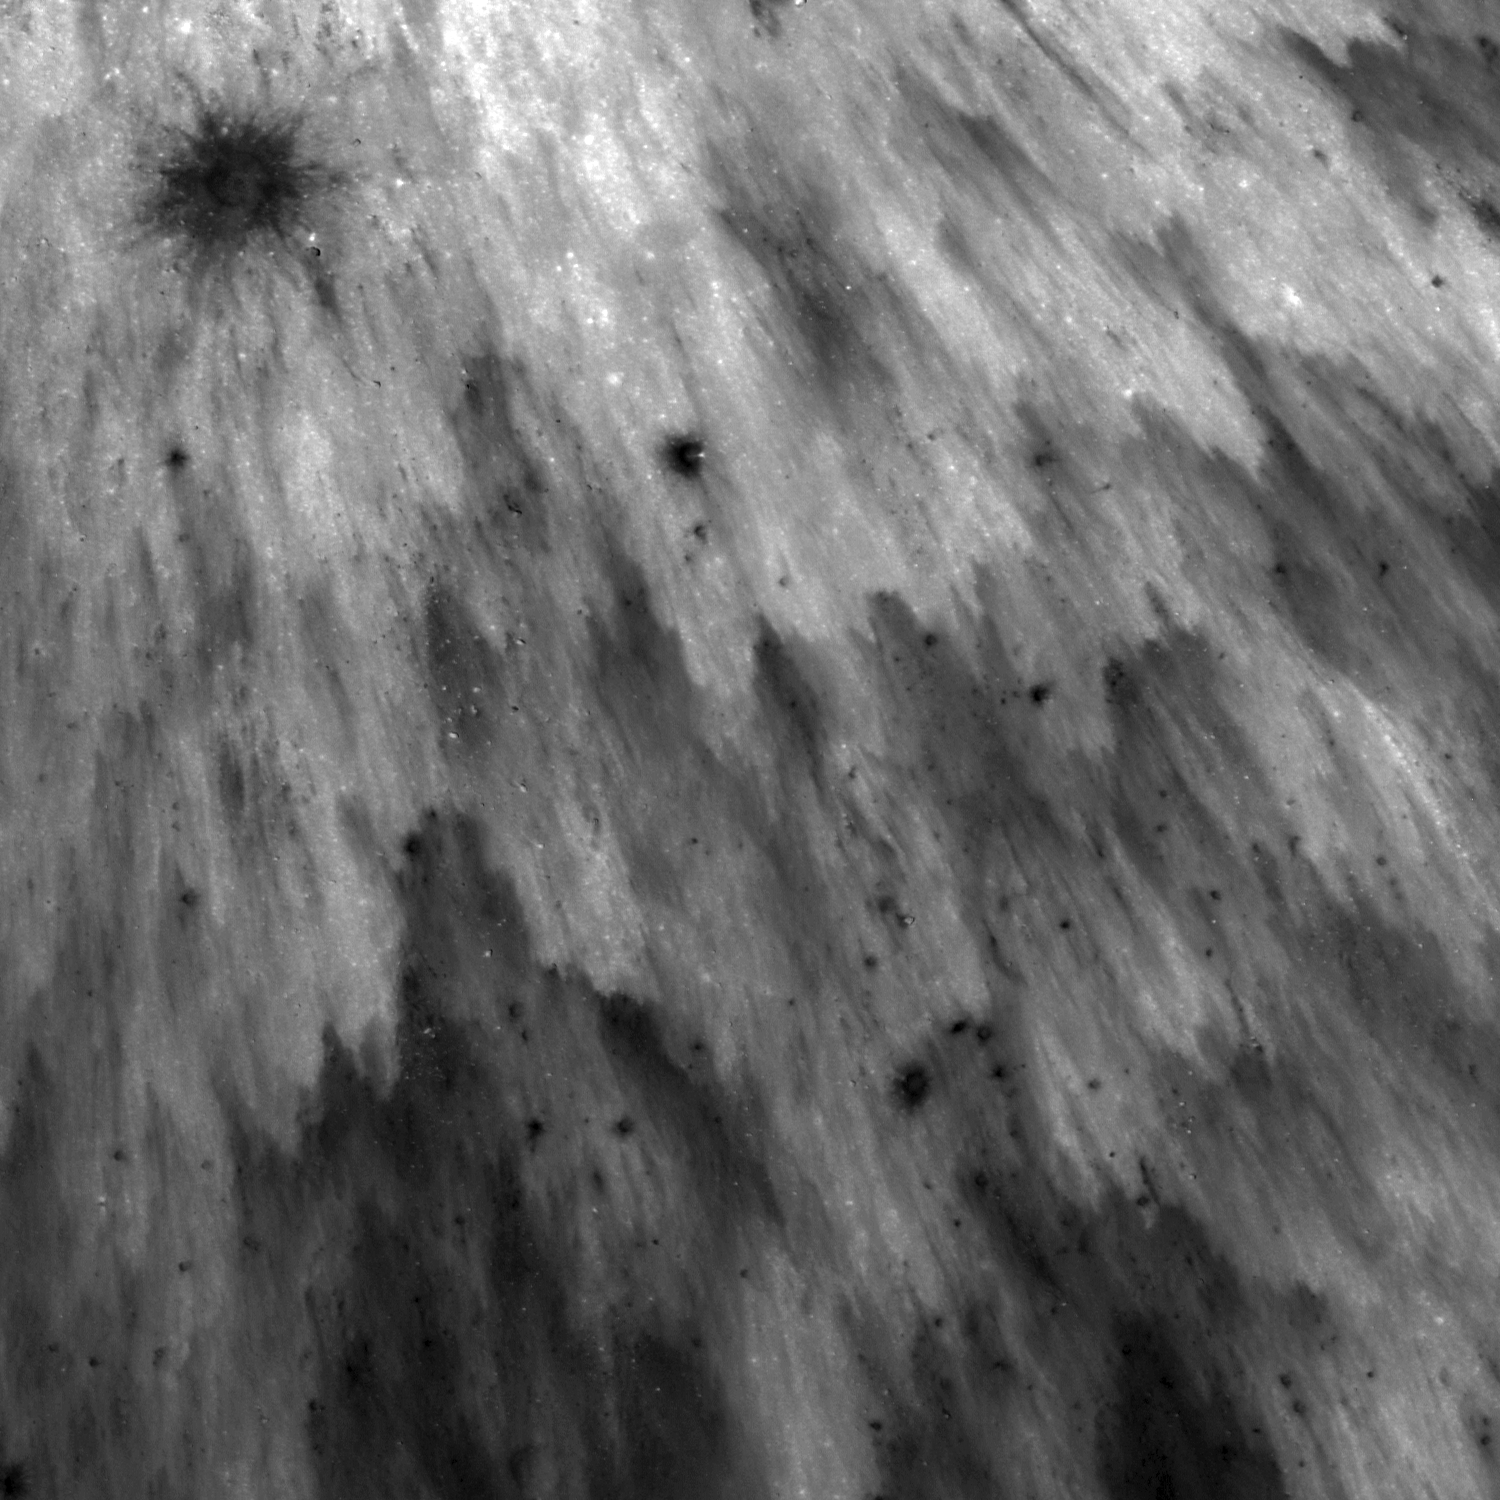

Action Shot

Fresh ejecta blanket of an unnamed 1 km diameter crater. Image number M154813223R, incidence angle 13°, image is 750 meters across.

This small crater displays a beautiful ejecta pattern resembling a starburst. Looking at this image you can almost imagine the shower of ejecta falling to the ground. The pattern formed out of high and low reflectance areas is due to the freshness of the ejecta. Notice in the second image that as you move away from the center of the crater, the overall reflectance of the ejecta gets lower (darker). This is because the ejecta is less continuous as you get further away from the crater.

NASA’s Goddard Space Flight Center built and manages the mission for the Exploration Systems Mission Directorate at NASA Headquarters in Washington. The Lunar Reconnaissance Orbiter Camera was designed to acquire data for landing site certification and to conduct polar illumination studies and global mapping. Operated by Arizona State University, LROC consists of a pair of narrow-angle cameras (NAC) and a single wide-angle camera (WAC). The mission is expected to return over 70 terabytes of image data.

Credit: NASA/GSFC/Arizona State University